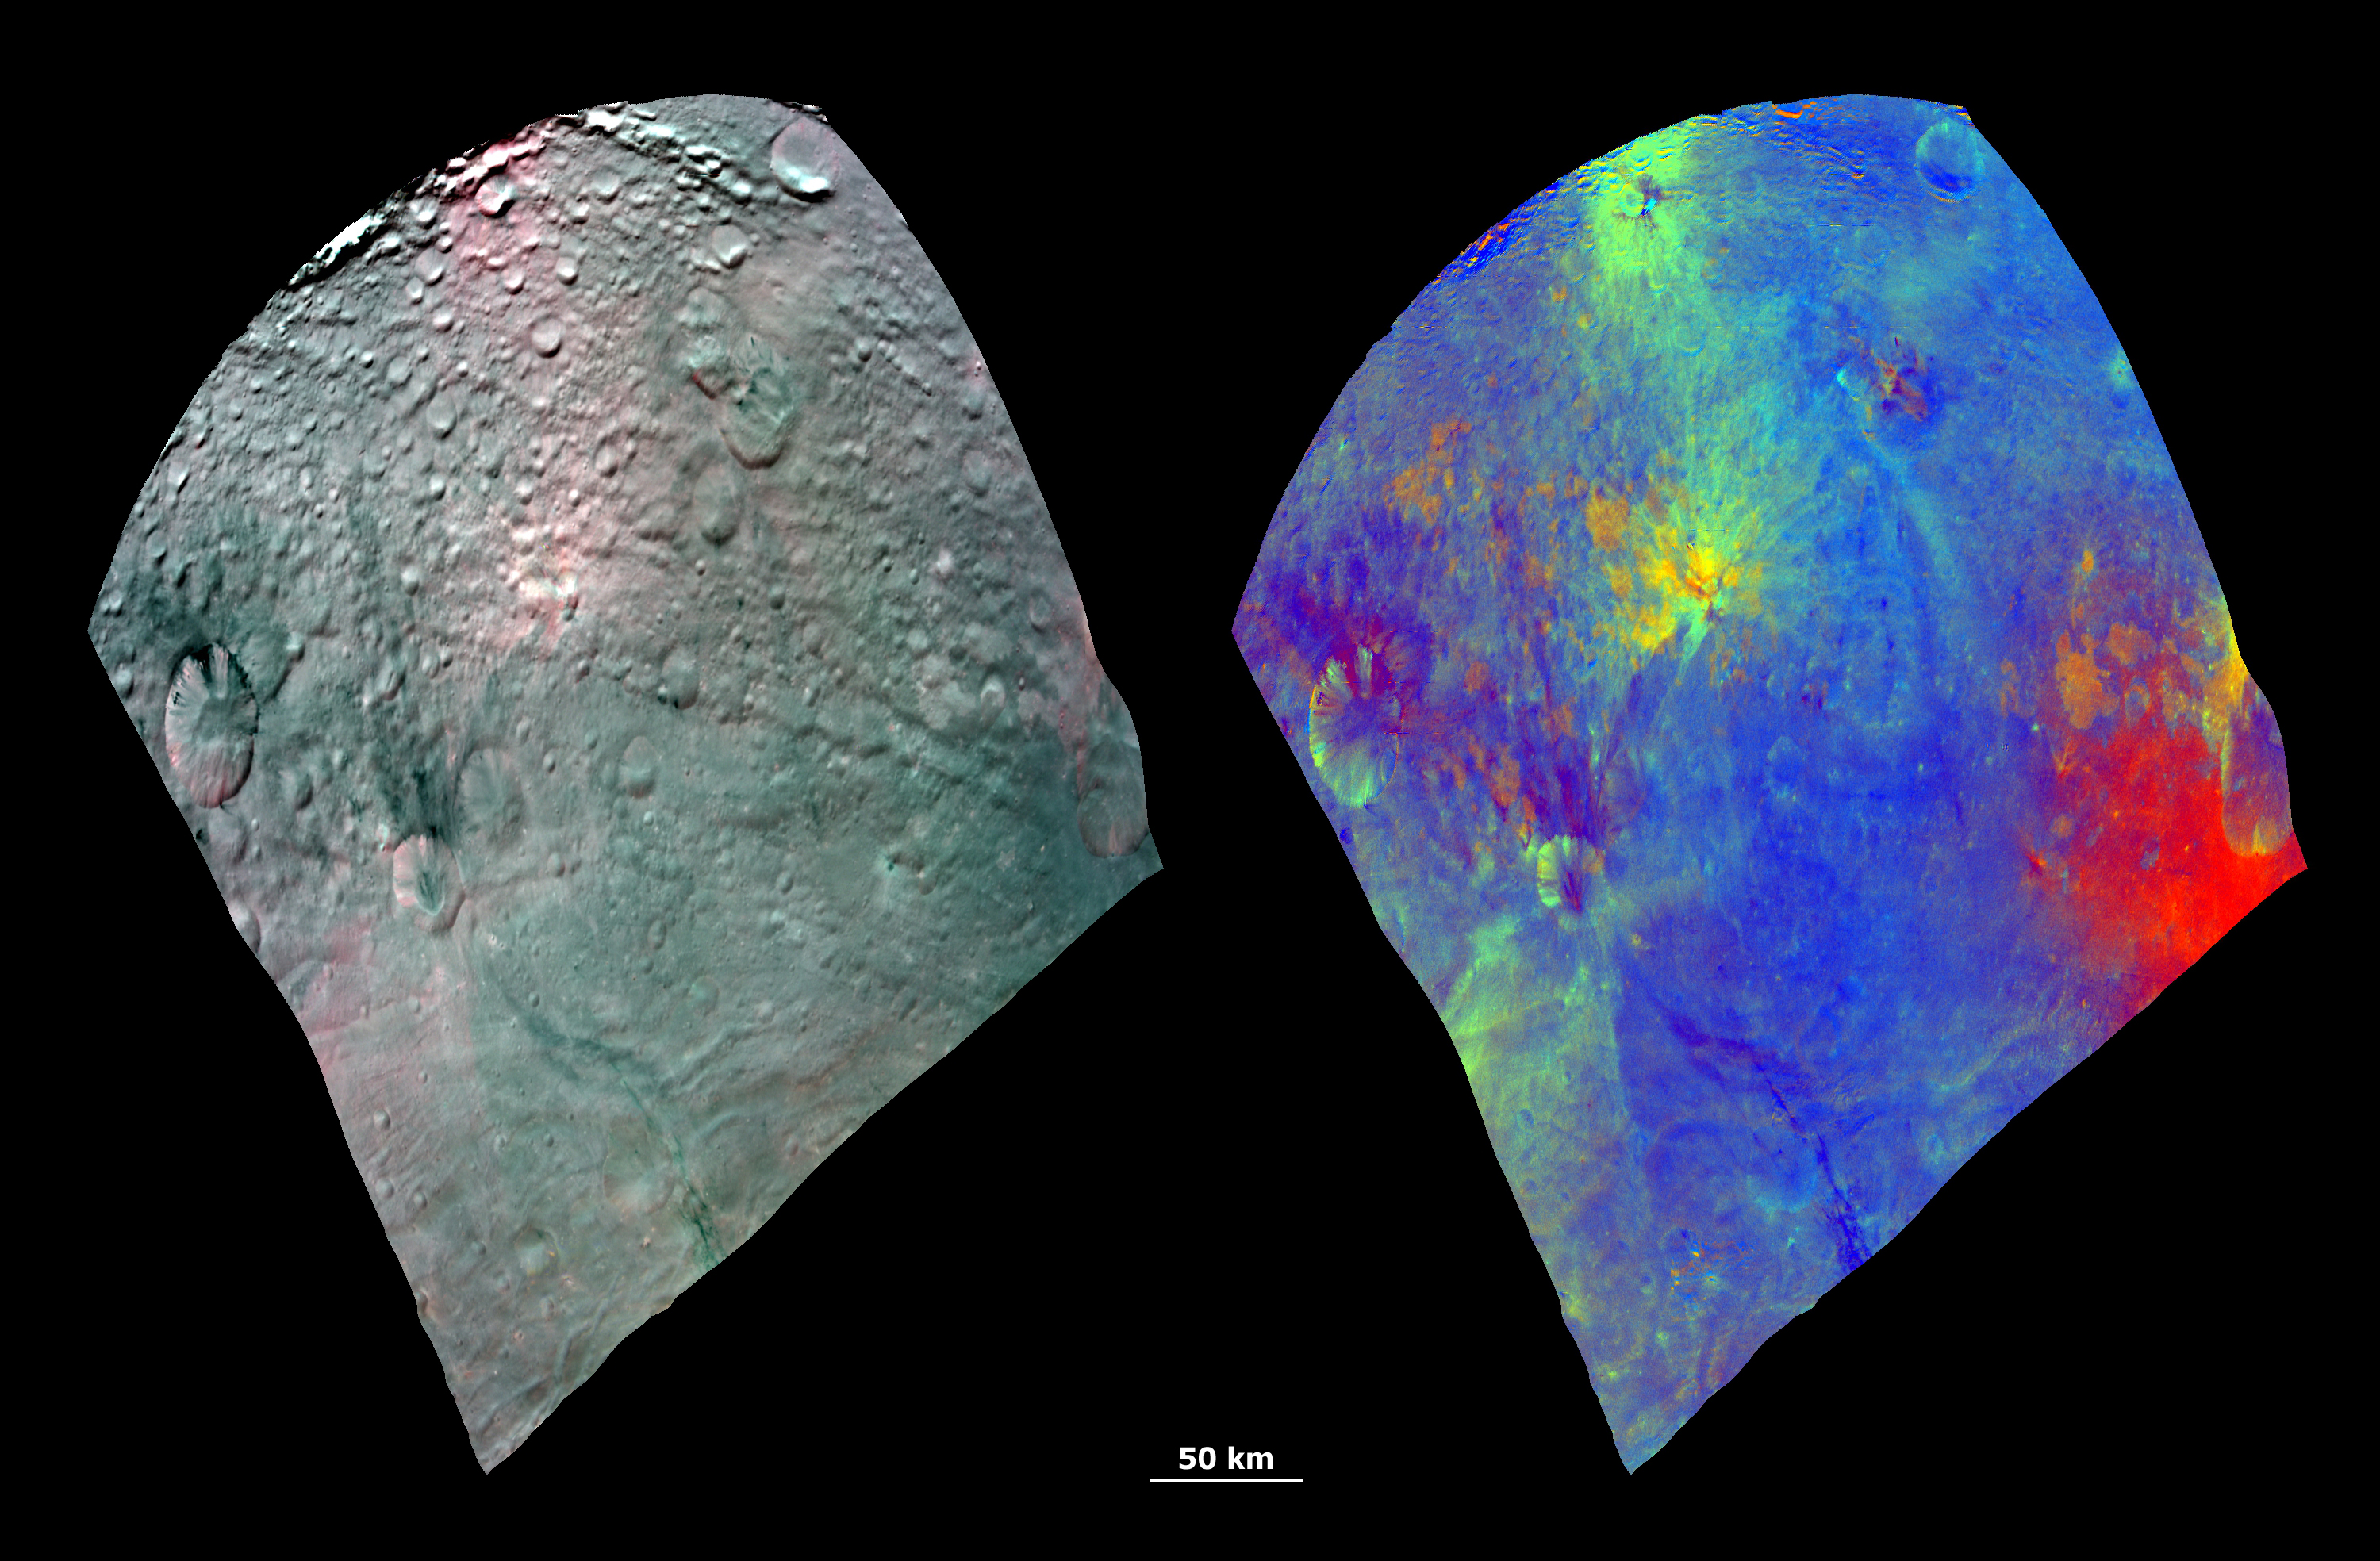

Color Composite Images of Vesta

These Dawn FC (framing camera) composite images show the spectacular spectral diversity of Vesta’s surface. The FC has 7 color filters which allow it to image Vesta in a number of different wavelengths of light. Being able to image in many wavelengths enhances features and colors that would otherwise be indistinguishable to the human eye. The left image shows a RGB color composite image of Vesta. RGB stands for red, green and blue and in this case red is the 750nm filter, green is the 920nm filter and blue is the 980nm filter. Nm stands for nanometers and is a measure of the wavelength of light. The images from these 3 filters were combined into this one RGB composite image, which enhances Vesta’s coloration. The right image is also a RGB composite image. This time red is the ratio of the brightness at a wavelength of 750nm to the brightness at 440nm; green is used for the ratio of the brightness at 750nm to 920nm and blue is used for the ratio of the brightness at 440nm to 750nm. These ratios have all been picked for specific scientific purposes. The green shows the relative strengh of a particular mineralogical characteristic, the ferrous absorption band, at 1000nm so that a brighter green color signifies a higher relative strength of this band. The blending between the red and blue heightens the color range of visible light.

NASA’s Dawn spacecraft obtained these images with its framing camera on August 11th 2011. These images were assembled from images taken through the camera’s color filters. The distance to the surface of Vesta is 2740km and the images have a resolution of about 250 meters per pixel.

The Dawn mission to Vesta and Ceres is managed by NASA’s Jet Propulsion Laboratory, a division of the California Institute of Technology in Pasadena, for NASA’s Science Mission Directorate, Washington D.C. UCLA is responsible for overall Dawn mission science. The Dawn framing cameras have been developed and built under the leadership of the Max Planck Institute for Solar System Research, Katlenburg-Lindau, Germany, with significant contributions by DLR German Aerospace Center, Institute of Planetary Research, Berlin, and in coordination with the Institute of Computer and Communication Network Engineering, Braunschweig. The Framing Camera project is funded by the Max Planck Society, DLR, and NASA/JPL.

Credit: NASA/JPL-Caltech/UCLA/MPS/DLR/IDA